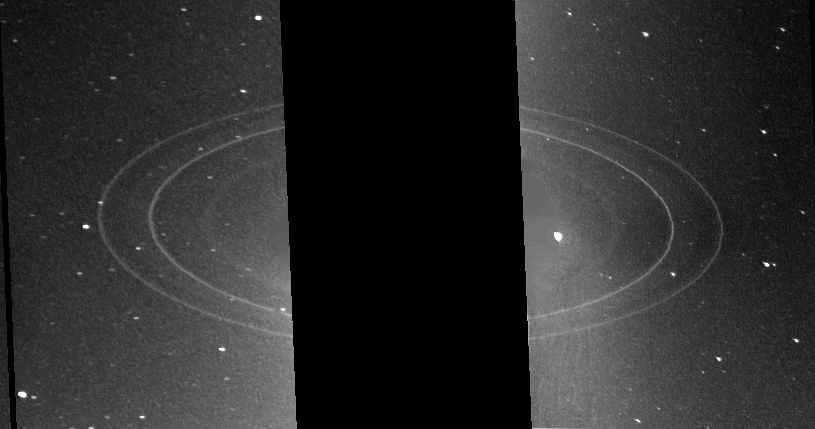

Neptune – Full Ring System

This pair of Voyager 2 images (FDS 11446.21 and 11448.10), two 591-s exposures obtained through the clear filter of the wide angle camera, show the full ring system with the highest sensitivity. Visible in this figure are the bright, narrow N53 and N63 rings, the diffuse N42 ring, and (faintly) the plateau outside of the N53 ring (with its slight brightening near 57,500 km).

Credit: NASA/JPL